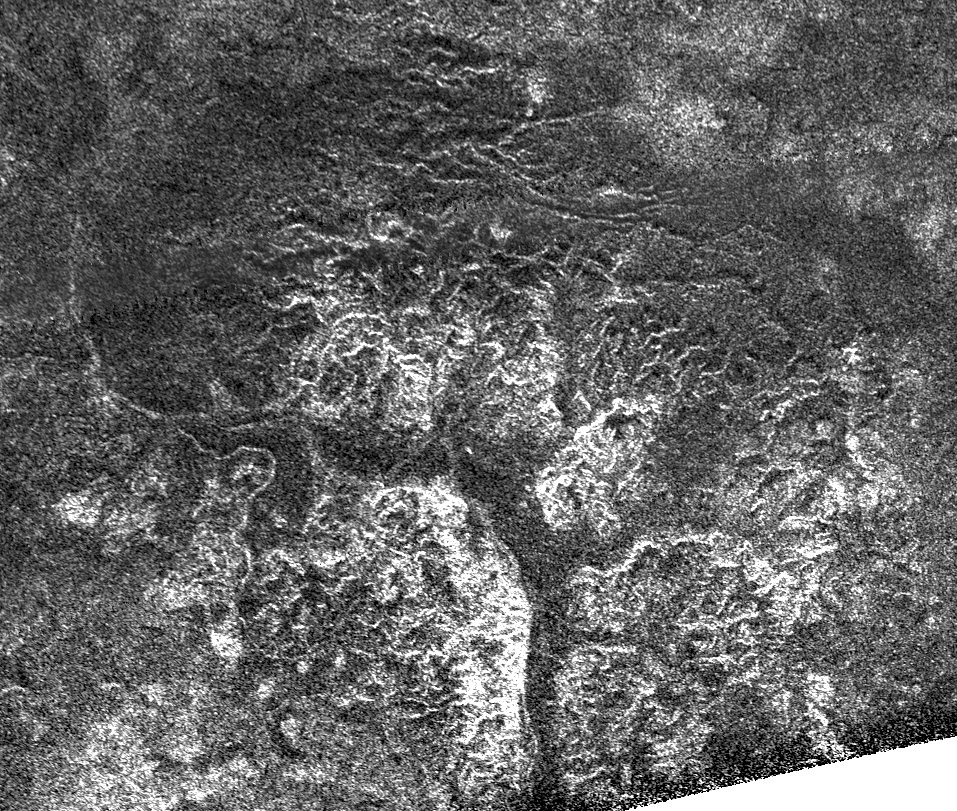

Southern Canyons of Titan

Complex and unique canyon systems appear to have been intricately carved into older terrain by the ample flow of liquid methane rivers on Saturn’s moon Titan, as seen in this radar image taken by NASA’s Cassini spacecraft on May 21, 2009.

The channels seen here indicate that fluids flowed from high plateaus on the right to lowland areas on the left. In the center of the image, the wide distribution of the channels’ tributaries suggests that rainfall is effectively eroding the surface. The bright terrain toward the bottom of the image is interpreted as high cliffs and broken bedrock.

These canyon systems remind us that Titan is (or has recently been) a dynamic world with a complicated geological history. Multiple channels have flowed into a wide, dark arc in the center of this mountainous region. Here, the canyons appear to have been filled by fine-grained materials that appear dark (smooth) to Cassini’s synthetic aperture radar. These canyon-filling materials were later carved by a large river channel that winds from the bottom left of the image toward the left center.

The image center is at 71 degrees south latitude, 240 degrees west longitude, and its dimensions are 335 by 289 kilometers (208 by 179 miles). The radar illuminated this area from the top of the image at 18 degrees incidence angle. The areas seen here are typical of other regions observed near Titan’s south pole in other flybys (see PIA10018).

The Cassini-Huygens mission is a cooperative project of NASA, the European Space Agency and the Italian Space Agency. NASA’s Jet Propulsion Laboratory, a division of the California Institute of Technology in Pasadena, manages the mission for NASA’s Science Mission Directorate, Washington, D.C. The Cassini orbiter was designed, developed and assembled at JPL. The radar instrument was built by JPL and the Italian Space Agency, working with team members from the United States and several European countries.

Credit: NASA/JPL-Caltech/ASI